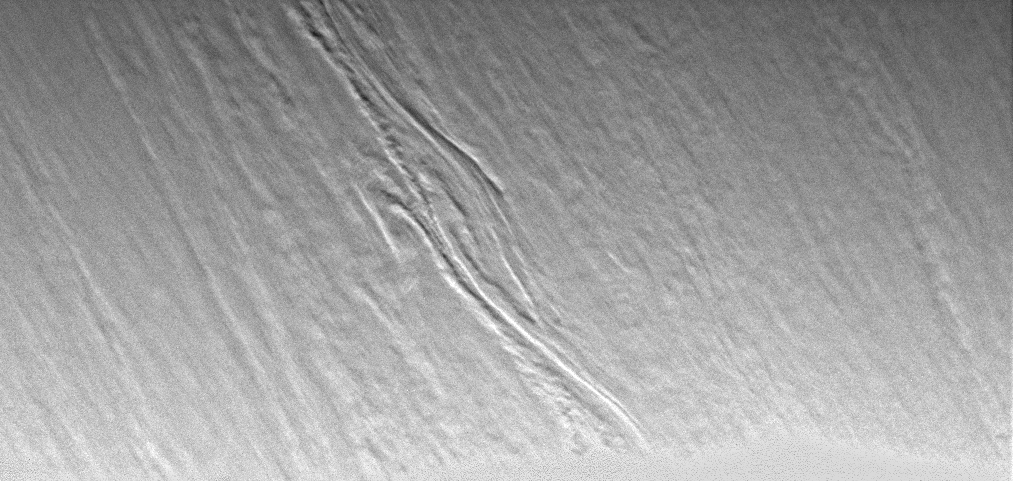

3-D Clouds

Clouds near the boundary of day and night on Saturn show unusual three-dimensional structure in this Cassini view. At this location on the planet, the Sun is at a very low angle, causing vertical relief to become apparent. Generally, Cassini imaging scientists use specially designed spectral filters to probe the vertical structure of the gas giant’s atmosphere.

The image was taken in visible light with the Cassini spacecraft narrow angle camera on Jan. 16, 2005, at a distance of approximately 2.8 million kilometers (1.7 million miles) from Saturn. North is to the upper right. The image scale is 17 kilometers (11 miles) per pixel.

The Cassini-Huygens mission is a cooperative project of NASA, the European Space Agency and the Italian Space Agency. The Jet Propulsion Laboratory, a division of the California Institute of Technology in Pasadena, manages the mission for NASA’s Science Mission Directorate, Washington, D.C. The Cassini orbiter and its two onboard cameras were designed, developed and assembled at JPL. The imaging team is based at the Space Science Institute, Boulder, Colo.

Credit: NASA/JPL/Space Science Institute